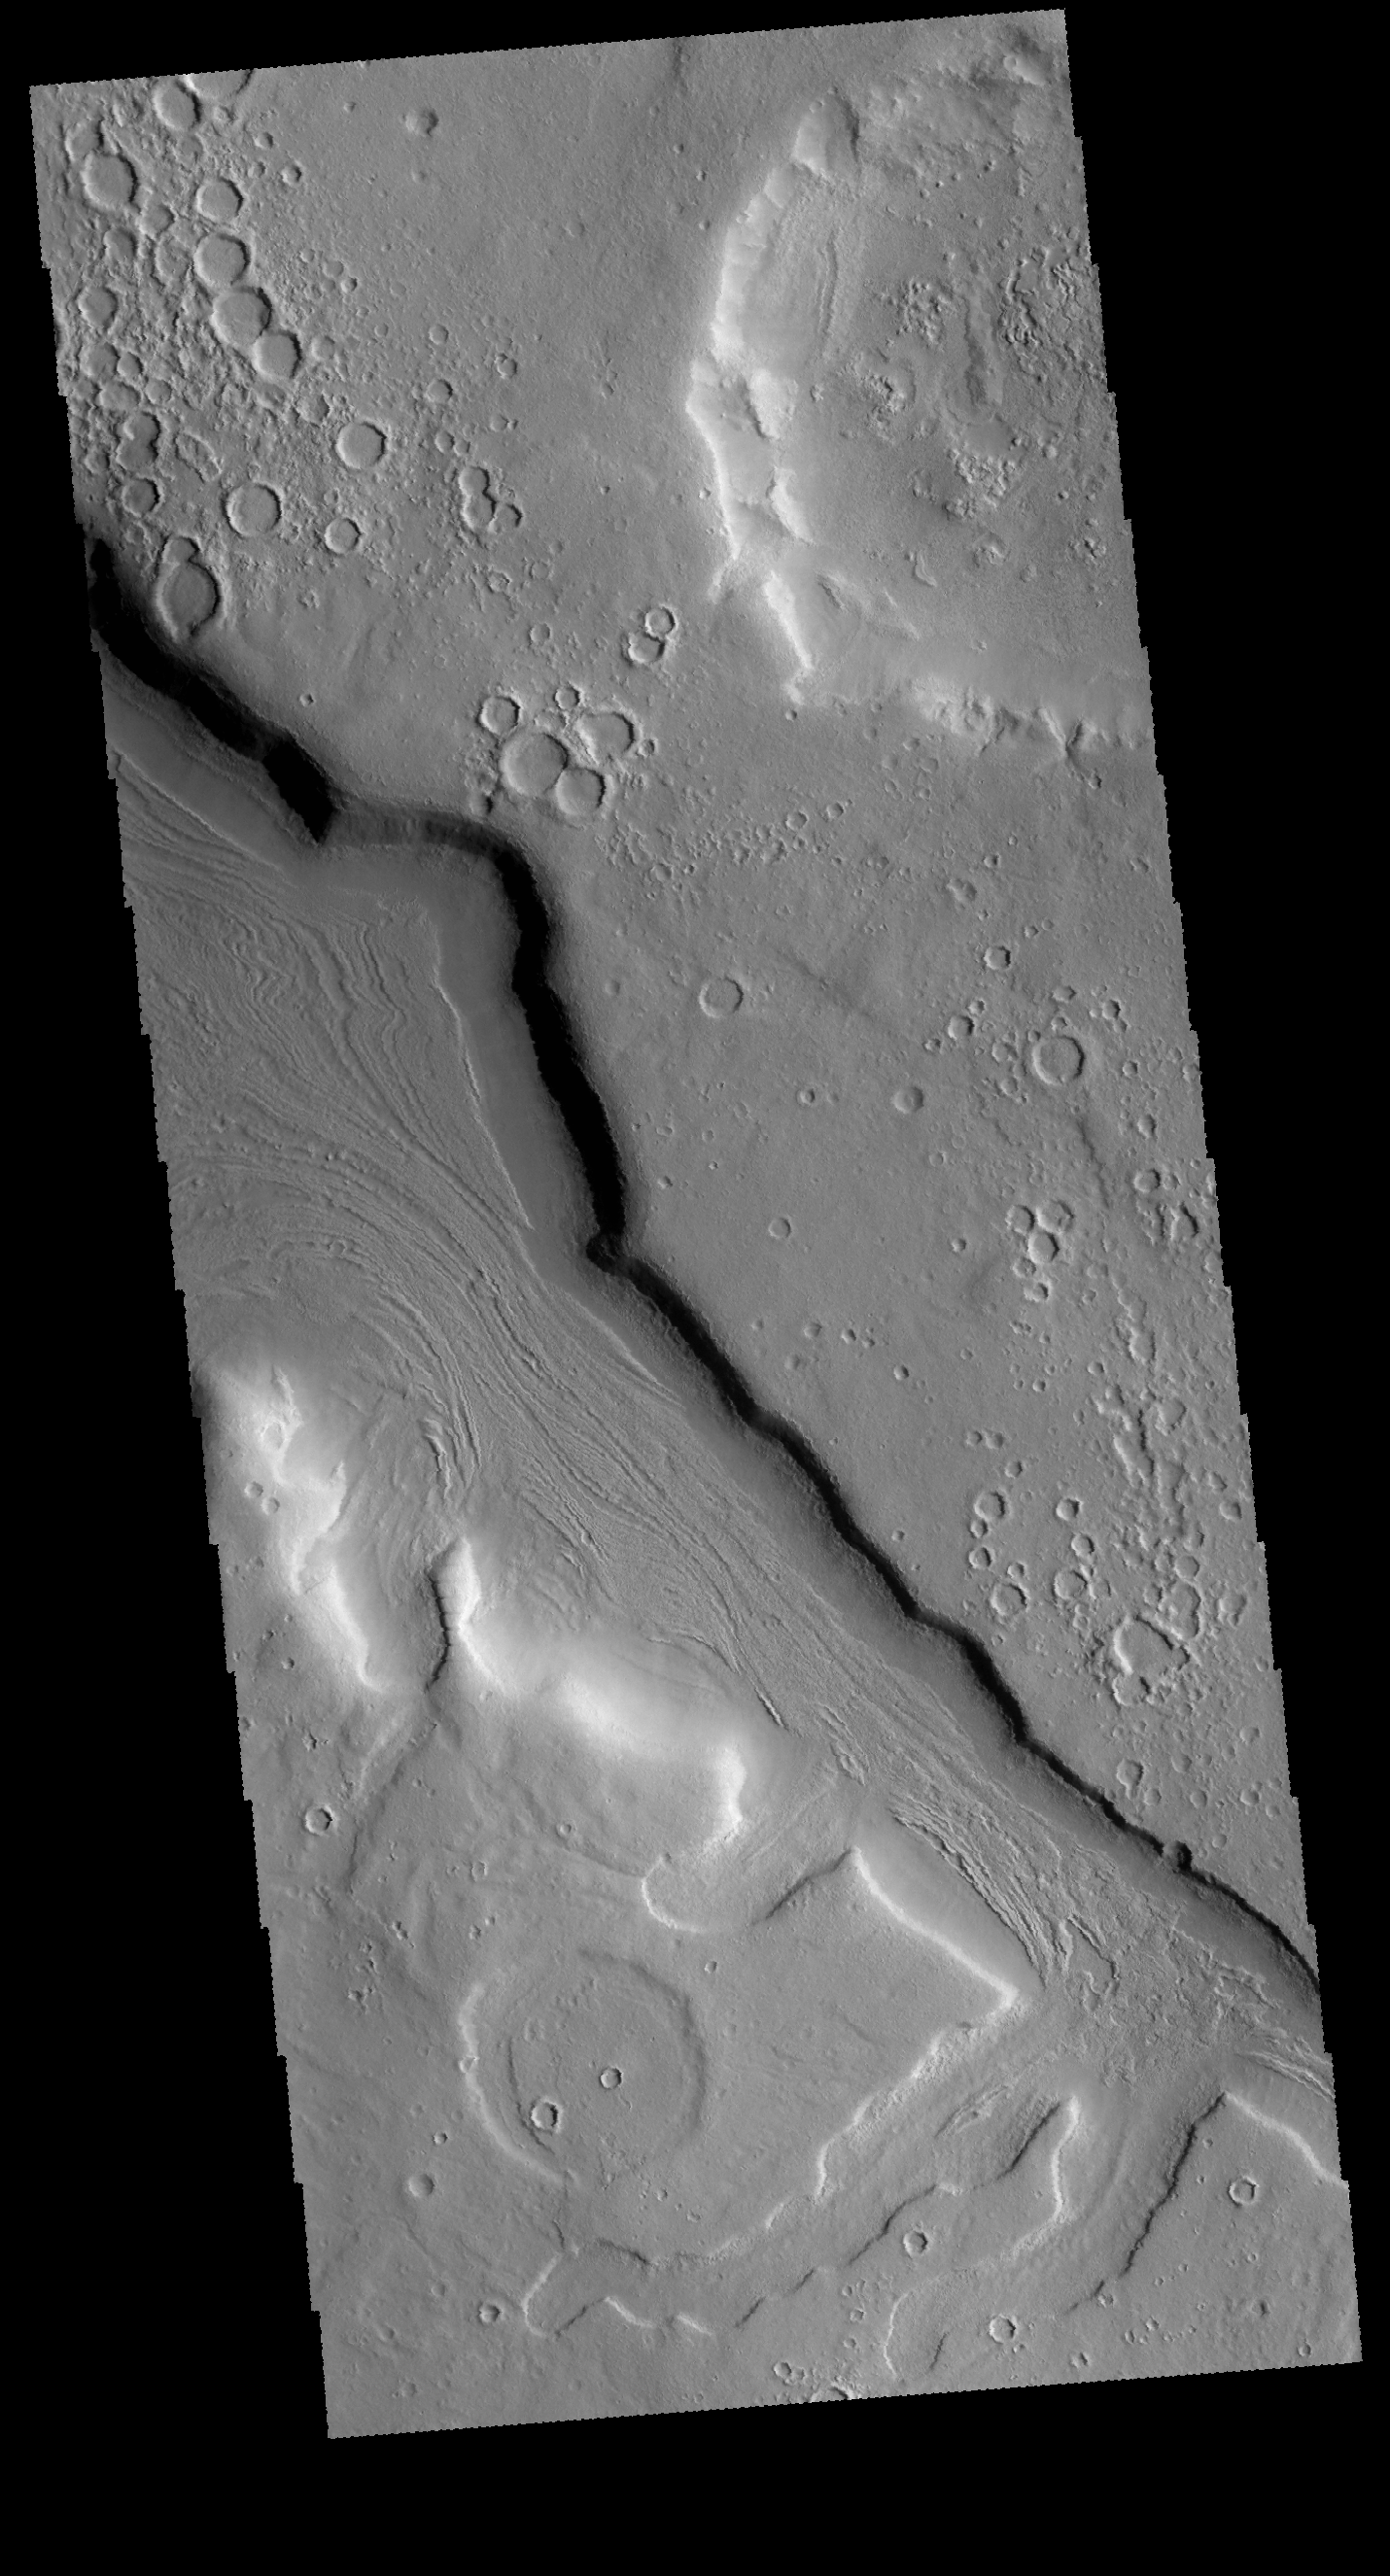

Arabia Terra Channel

This VIS image shows a portion of an unnamed channel located on the northern margin of Arabia Terra. Numerous channels are found in this region, draining from the higher elevations of Arabia Terra to the lower elevations of Acidalia Planitia.

Credit: NASA/JPL-Caltech/ASU